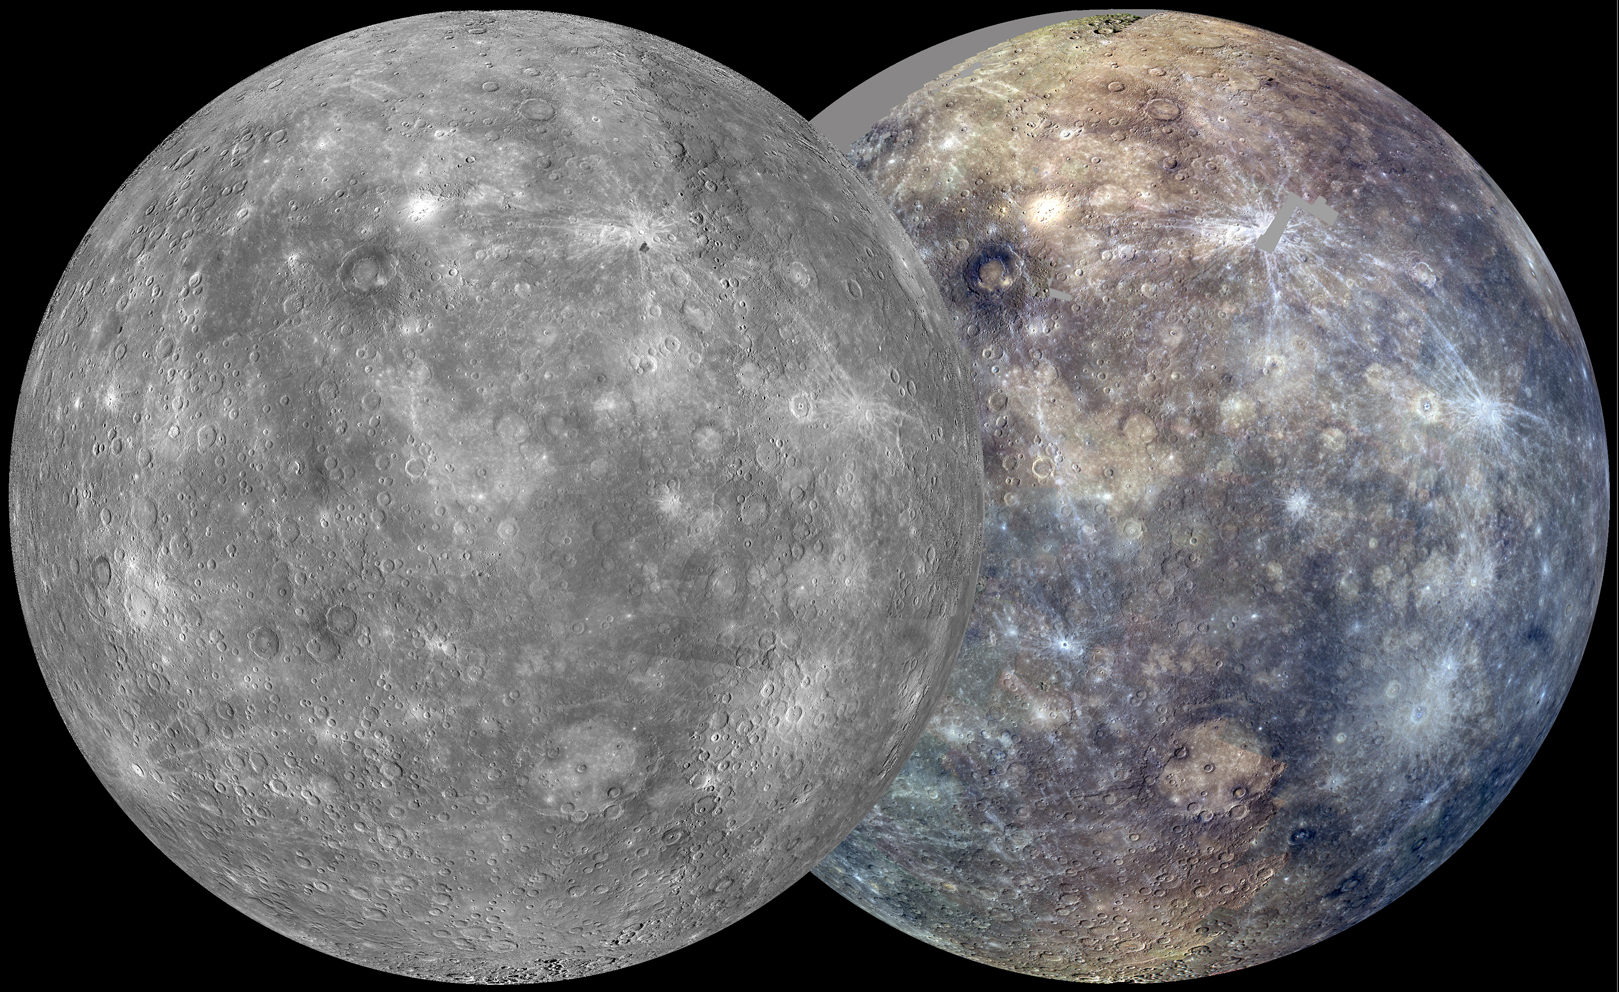

The First Solar Day

After its first Mercury solar day (176 Earth days) in orbit, MESSENGER has nearly completed two of its main global imaging campaigns: a monochrome map at 250 m/pixel and an eight-color, 1-km/pixel color map. Apart from small gaps, which will be filled in during the next solar day, these global maps now provide uniform lighting conditions ideal for assessing the form of Mercury’s surface features as well as the color and compositional variations across the planet. The orthographic views seen here, centered at 75° E longitude, are each mosaics of thousands of individual images. At right, images taken through the wide-angle camera filters at 1000, 750, and 430 nm wavelength are displayed in red, green, and blue, respectively.

These images are from MESSENGER, a NASA Discovery mission to conduct the first orbital study of the innermost planet, Mercury. For information regarding the use of images, see the MESSENGER image use policy.

Credit: NASA/Johns Hopkins University Applied Physics Laboratory/Carnegie Institution of Washington